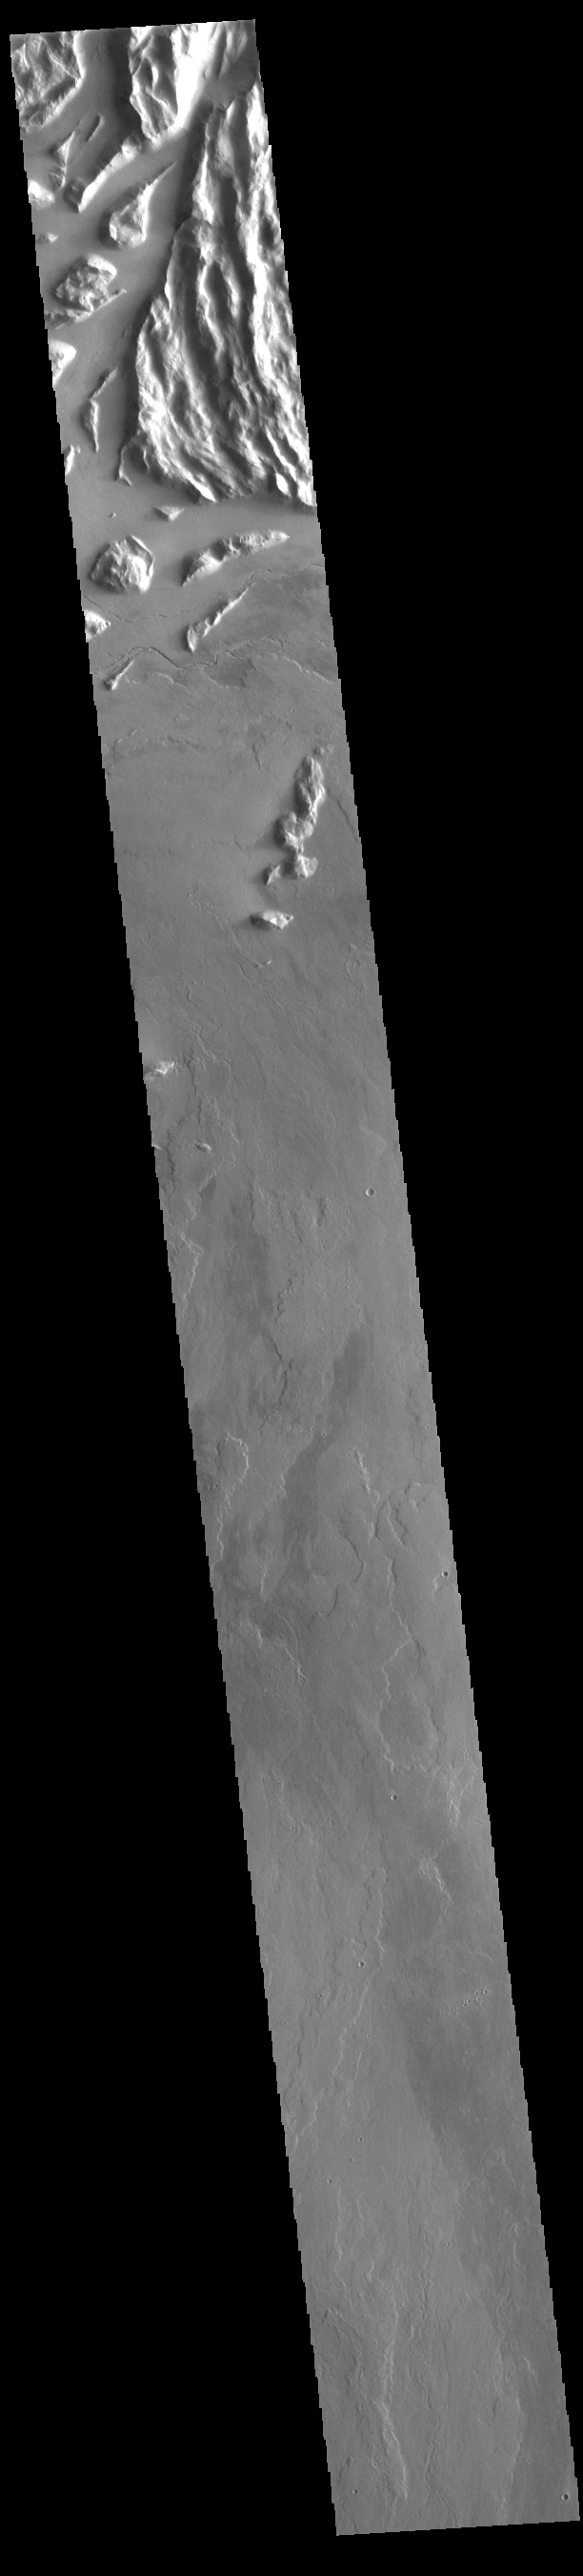

Cyane Sulci

The top of today’s VIS image shows a portion of Cyane Sulci. Located to the northeast of Olympus Mons, Cyane Sulci is a complexly fractured region of material inundated on its margins by volcanic flows.

Credit: NASA/JPL-Caltech/ASU